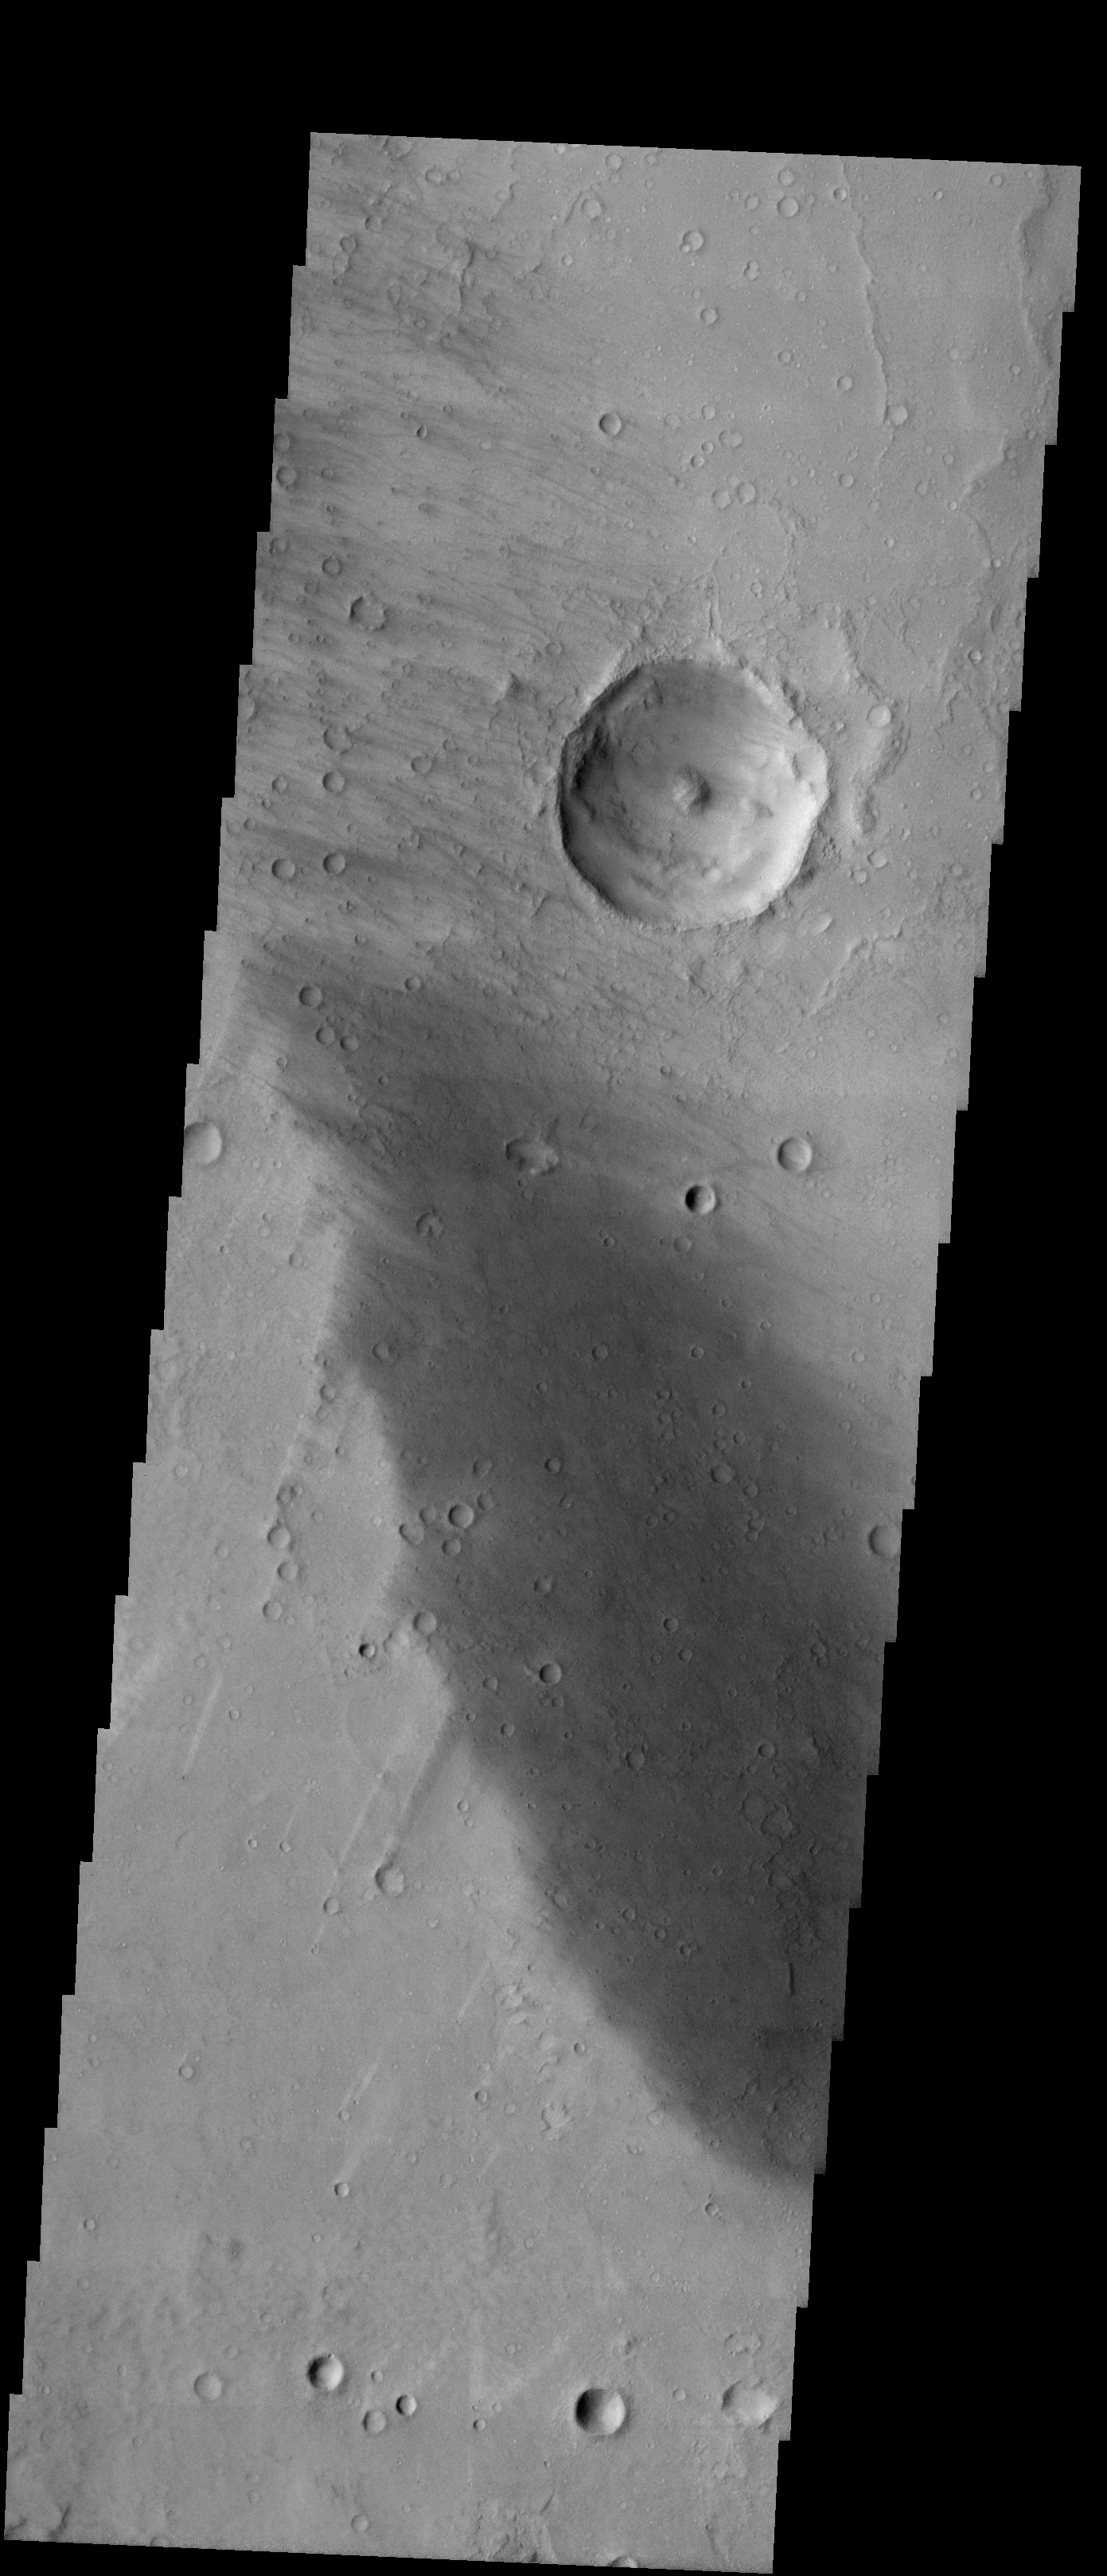

Craters within Craters

Released 15 January 2004

Long before the MER landers were named or launched, the two orbiters at Mars were asked to examine landing sites. Both the Odyssey and Mars Global Surveyor spacecraft have been collecting landing site data for the past two years. The MGS and ODY data were used as part of the decision making process in the final selection of the two landing sites. The types of data collected by the two orbiters included not only images of the surface but also thermal data about the surface composition, atmospheric data about the climate at each location, and the tracking of major dust storms in the region prior to landing. The presence of, and data collected by, the MGS and ODY orbiters have proven invaluable in MER mission planning.

This image, taken on 25 April 2002, shows a smaller crater on the floor of the much larger Gusev Crater.

Image information: VIS instrument. Latitude -14.8, Longitude 174.7 East (185.3 West). 19 meter/pixel resolution.

Note: this THEMIS visual image has not been radiometrically nor geometrically calibrated for this preliminary release. An empirical correction has been performed to remove instrumental effects. A linear shift has been applied in the cross-track and down-track direction to approximate spacecraft and planetary motion. Fully calibrated and geometrically projected images will be released through the Planetary Data System in accordance with Project policies at a later time.

NASA’s Jet Propulsion Laboratory manages the 2001 Mars Odyssey mission for NASA’s Office of Space Science, Washington, D.C. The Thermal Emission Imaging System (THEMIS) was developed by Arizona State University, Tempe, in collaboration with Raytheon Santa Barbara Remote Sensing. The THEMIS investigation is led by Dr. Philip Christensen at Arizona State University. Lockheed Martin Astronautics, Denver, is the prime contractor for the Odyssey project, and developed and built the orbiter. Mission operations are conducted jointly from Lockheed Martin and from JPL, a division of the California Institute of Technology in Pasadena.

Credit: NASA/JPL/Arizona State University